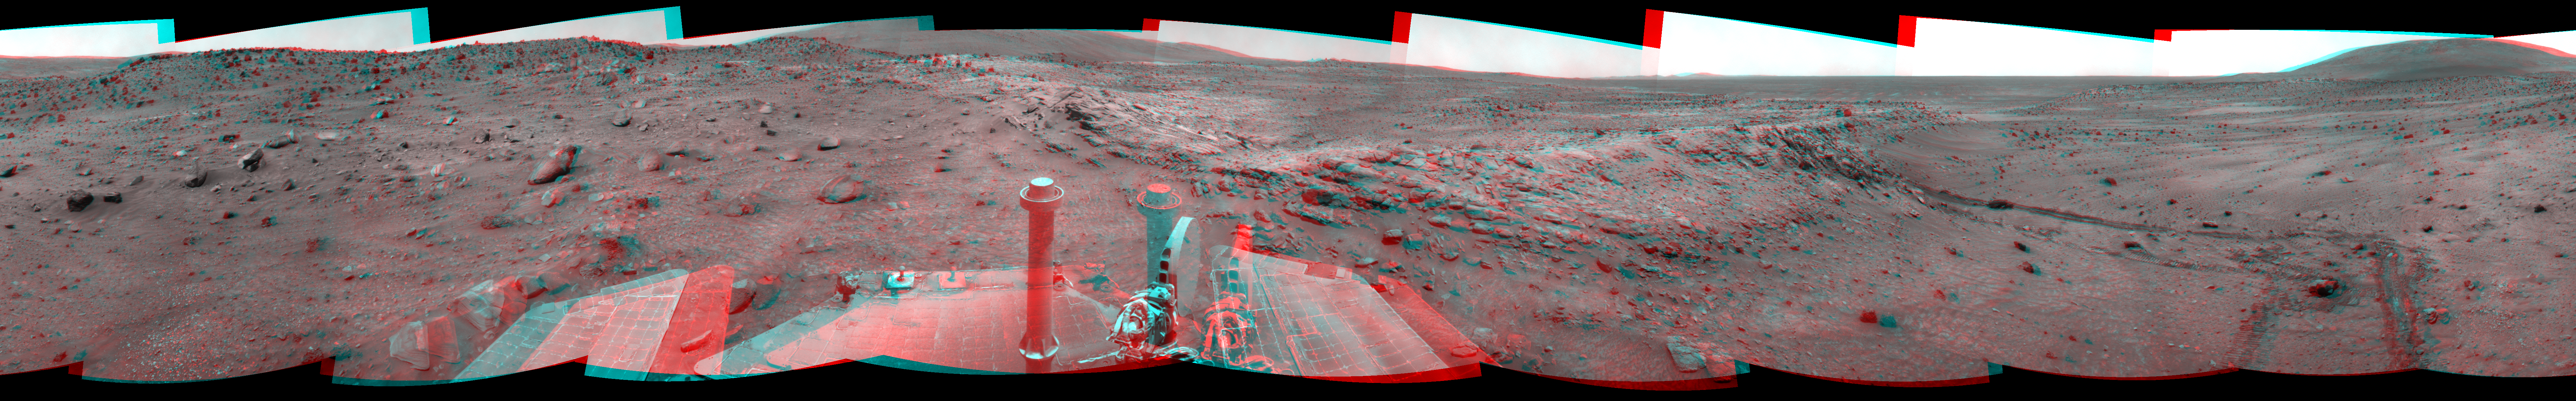

Spirit Near “Stapledon” on Sol 1802 (Stereo)

Left-eye view of a color stereo pair for PIA11781

Right-eye view of a color stereo pair for PIA11781

NASA Mars Exploration Rover Spirit used its navigation camera for the images assembled into this stereo, full-circle view of the rover’s surroundings during the 1,802nd Martian day, or sol, (January 26, 2009) of Spirit’s mission on the surface of Mars. South is at the center; north is at both ends.

This view combines images from the left-eye and right-eye sides of the navigation camera. It appears three-dimensional when viewed through red-blue glasses with the red lens on the left.

Spirit had driven down off the low plateau called “Home Plate” on Sol 1782 (January 6, 2009) after spending 12 months on a north-facing slope on the northern edge of Home Plate. The position on the slope (at about the 9-o’clock position in this view) tilted Spirit’s solar panels toward the sun, enabling the rover to generate enough electricity to survive its third Martian winter. Tracks at about the 11-o’clock position of this panorama can be seen leading back to that “Winter Haven 3” site from the Sol 1802 position about 10 meters (33 feet) away. For scale, the distance between the parallel wheel tracks is about one meter (40 inches).

Where the receding tracks bend to the left, a circular pattern resulted from Spirit turning in place at a soil target informally named “Stapledon” after William Olaf Stapledon, a British philosopher and science-fiction author who lived from 1886 to 1950. Scientists on the rover team suspected that the soil in that area might have a high concentration of silica, resembling a high-silica soil patch discovered east of Home Plate in 2007. Bright material visible in the track furthest to the right was examined with Spirit’s alpha partical X-ray spectrometer and found, indeed, to be rich in silica.

The team laid plans to drive Spirit from this Sol 1802 location back up onto Home Plate, then southward for the rover’s summer field season.

This view is presented as a cylindrical-perspective projection with geometric seam correction.

Credit: NASA/JPL-Caltech